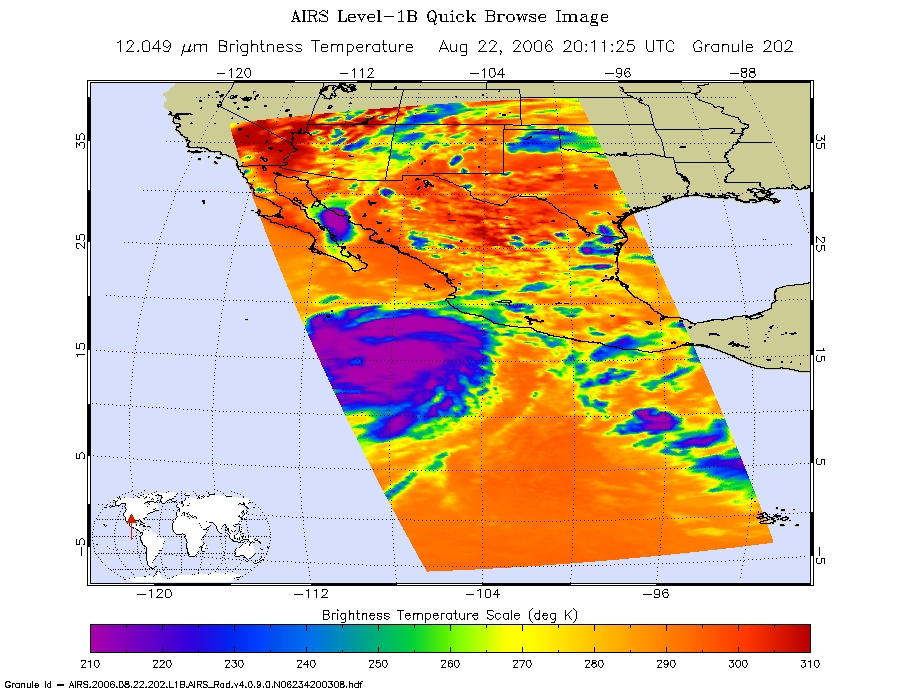

Hurricane Ileana in the Eastern Pacific

At the time the data were taken from which these images were made, Ileana is still intensifying. Peak winds were 100 knots and the minimum pressure 960mb. Major convection/rain bands can be seen in the NE quadrant of the storm.

Infrared Image
This is an infrared image of Hurricane Ileana in the Eastern Pacific, from the Atmospheric Infrared Sounder (AIRS) on NASA’s Aqua satellite on August 22, 2006. This AIRS image shows the temperature of the cloud tops or the surface of the Earth in cloud-free regions. The lowest temperatures (in purple) are associated with high, cold cloud tops that make up the top of the storm. The infrared signal does not penetrate through clouds. Where there are no clouds the AIRS instrument reads the infrared signal from the surface of the Earth, revealing warmer temperatures (red).

Microwave Image
The second image is created from microwave radiation emitted by Earth’s atmosphere and received by the instrument. It shows where the heaviest rainfall is taking place (in blue) in the storm. Blue areas outside of the storm where there are either some clouds or no clouds, indicate where the sea surface shines through.

Vis/NIR Image
Hurricane Ileana captured by the visible light/near-infrared sensor on the AIRS instrument.

About AIRS
The Atmospheric Infrared Sounder, AIRS, in conjunction with the Advanced Microwave Sounding Unit, AMSU, senses emitted infrared and microwave radiation from Earth to provide a three-dimensional look at Earth’s weather and climate. Working in tandem, the two instruments make simultaneous observations all the way down to Earth’s surface, even in the presence of heavy clouds. With more than 2,000 channels sensing different regions of the atmosphere, the system creates a global, three-dimensional map of atmospheric temperature and humidity, cloud amounts and heights, greenhouse gas concentrations, and many other atmospheric phenomena. Launched into Earth orbit in 2002, the AIRS and AMSU instruments fly onboard NASA’s Aqua spacecraft and are managed by NASA’s Jet Propulsion Laboratory in Pasadena, Calif., under contract to NASA. JPL is a division of the California Institute of Technology in Pasadena.

Credit: NASA/JPL